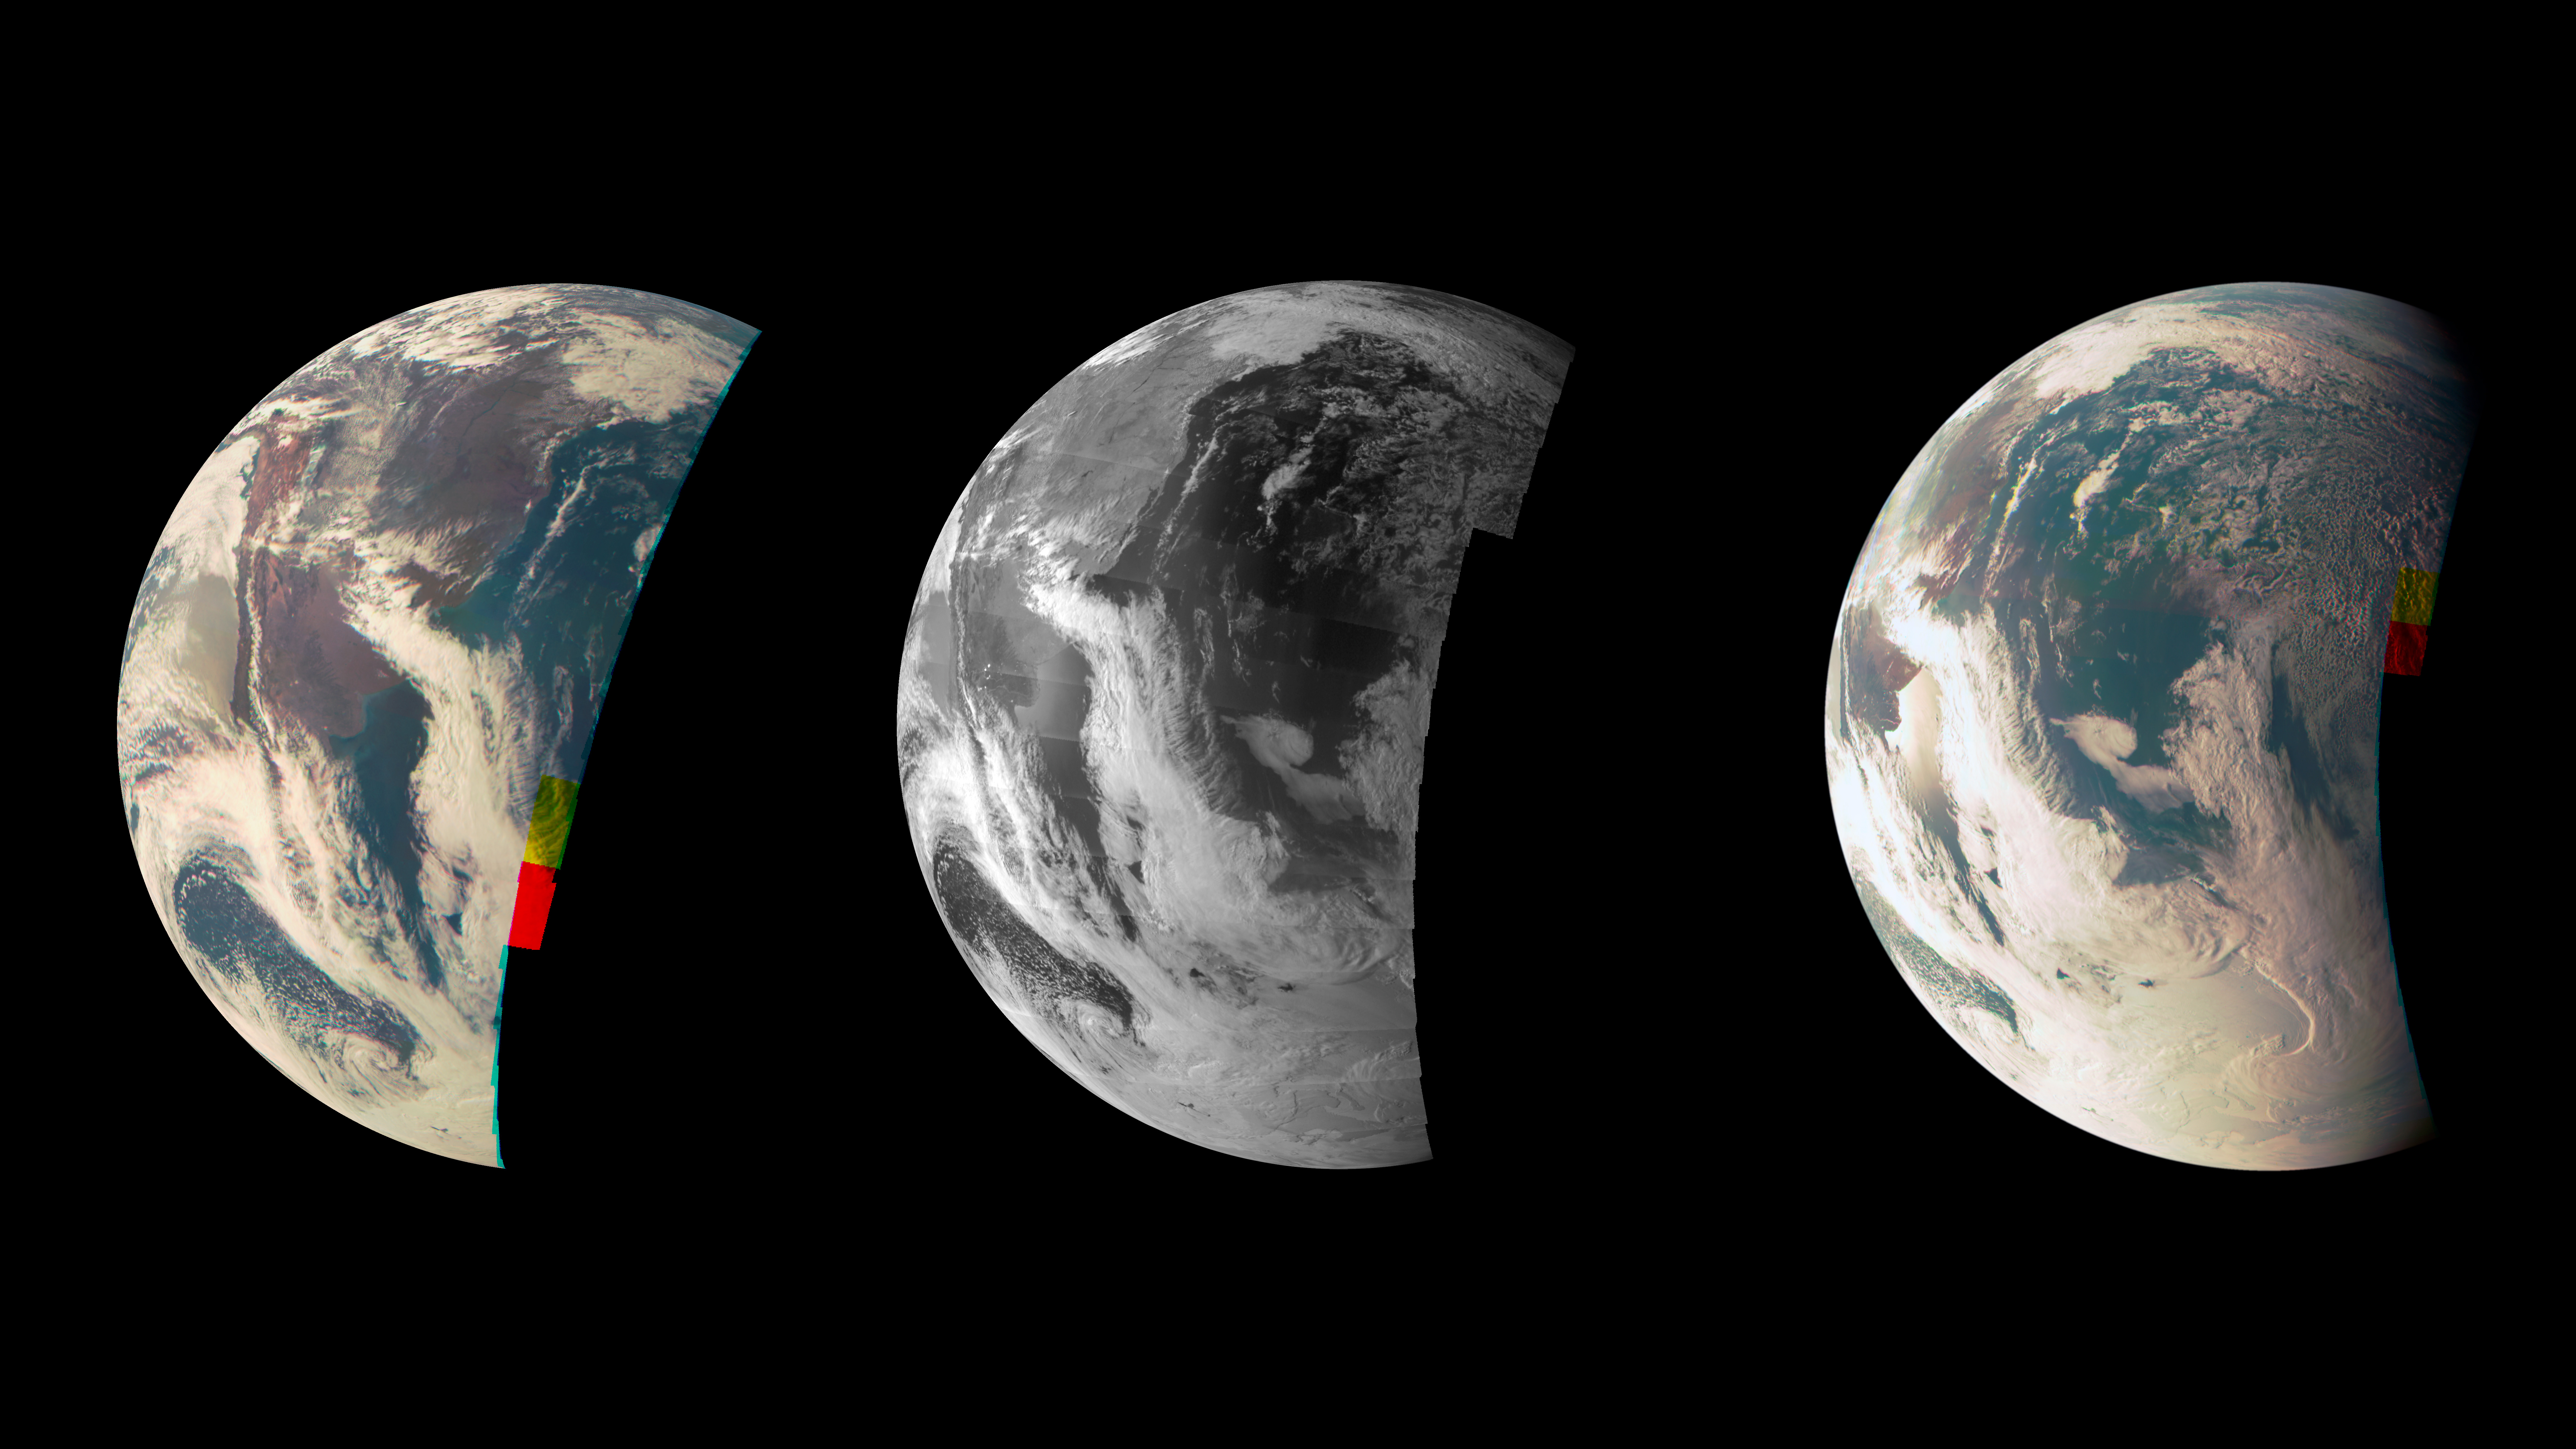

Earth Triptych from NASA’s Juno Spacecraft

This trio of Junocam views of Earth was taken during Juno’s close flyby on October 9, 2013.

The leftmost view shows the southern two-thirds of South America. As the spacecraft moved eastward during its flyby, the Chilean coast and the snowy line of the Andes Mountains recedes toward the limb at left on the planet. The third image includes a view of the Argentinean coastline with reflections, or specular highlights, off the Rio Negro north of Golfo San Matias, as well as cloud formations over Antarctica.

The leftmost view was obtained at 19:08 UT at an altitude of 3,567 miles (5,741 kilometers); the center view was obtained at 19:11 from 2,486 miles (4,001 kilometers) altitude, and the view at right was obtained at 19:12 UT at an altitude of 1,986 miles (3,197 kilometers).

The center image was taken using Junocam’s narrowband methane filter, while the other two are combinations of the instrument’s red, green and blue filters and approximate natural color. Each image is a mosaic of 82 individual frames taken as the spacecraft spun; these have been composited and remapped by ground processing.

NASA’s Jet Propulsion Laboratory, Pasadena, Calif., manages the Juno mission for the principal investigator, Scott Bolton, of Southwest Research Institute in San Antonio. The Juno mission is part of the New Frontiers Program managed at NASA’s Marshall Space Flight Center in Huntsville, Ala. Lockheed Martin Space Systems, Denver, built the spacecraft. JPL is a division of the California Institute of Technology in Pasadena.

Credit: NASA/JPL-Caltech/MSSS